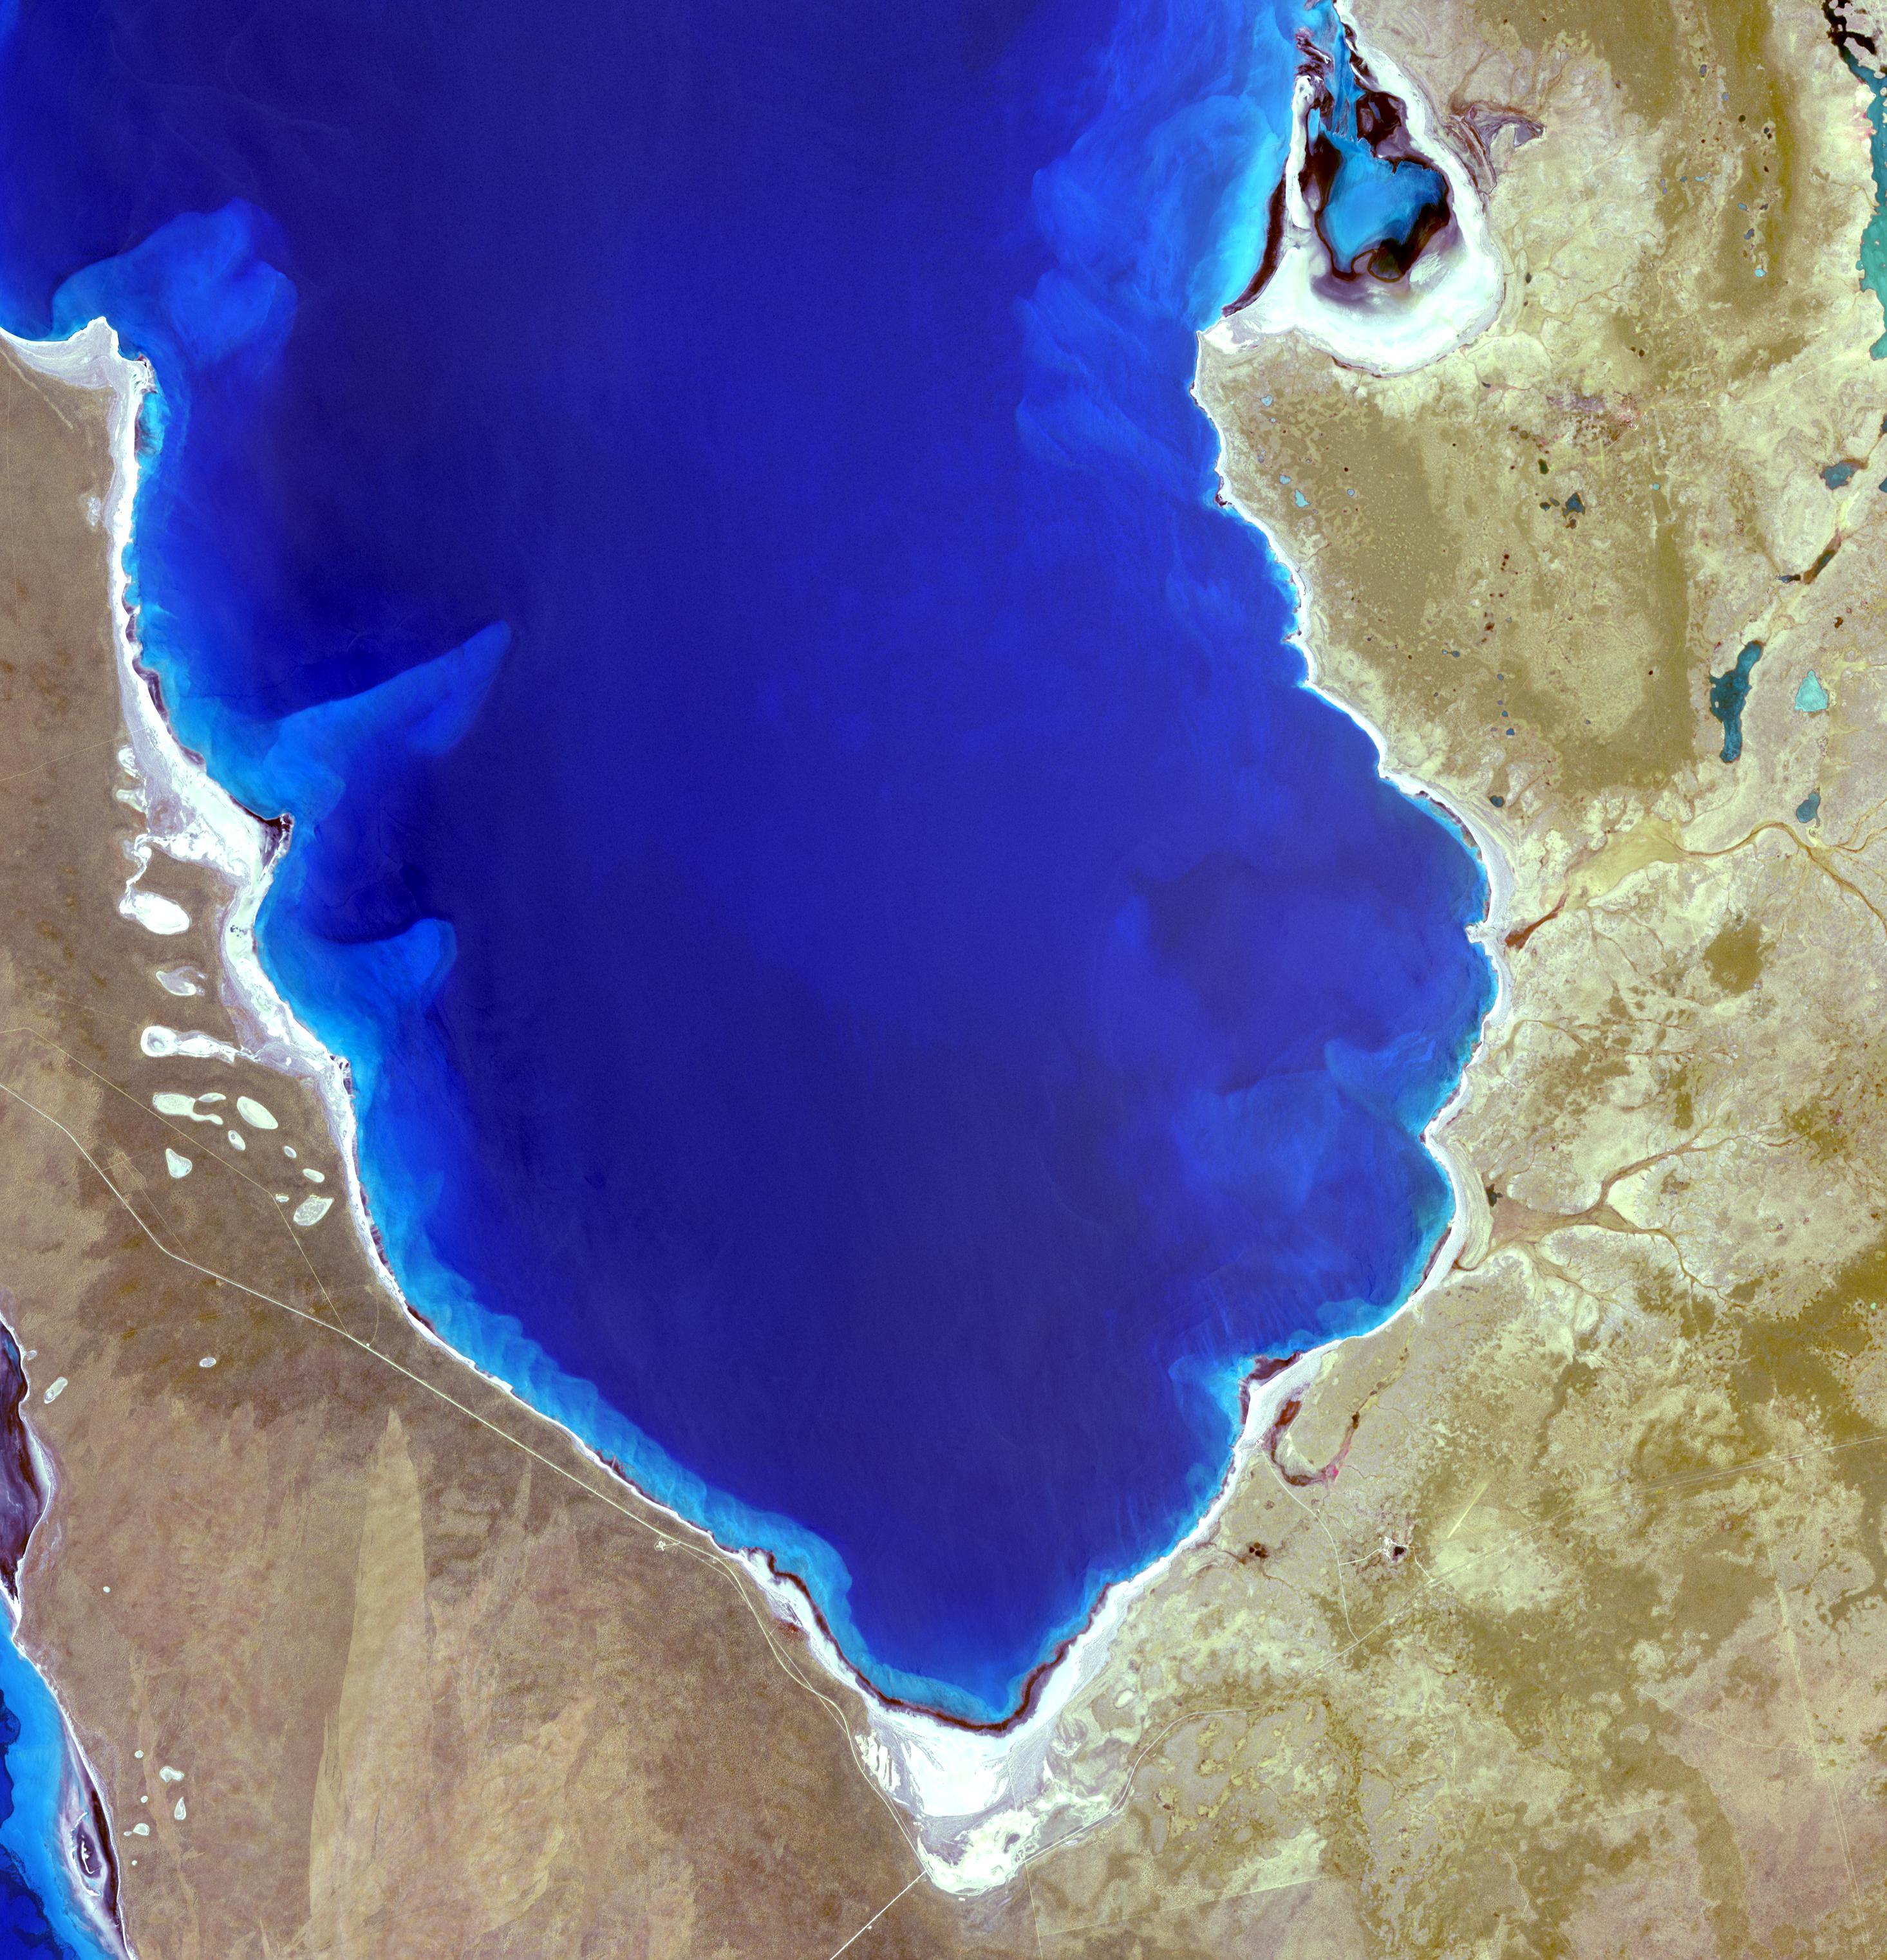

Shark Bay, Australia

Hamelin Pool Marine Nature Reserve is located in the Shark Bay World Heritage Site in Western Australia. It is one of the very few places in the world where living stromatolites can be found. These are the first living examples of structures built by cyanobacteria. These bacteria are direct descendants of the oldest form of photosynthetic life on earth, dating back 3,500 million years (Wikipedia). The image was acquired December 30, 2010, covers an area of 34 x 46 km, and is located at 26.4 degrees south latitude, 114.1 degrees east longitude. With its 14 spectral bands from the visible to the thermal infrared wavelength region and its high spatial resolution of 15 to 90 meters (about 50 to 300 feet), ASTER images Earth to map and monitor the changing surface of our planet. ASTER is one of five Earth-observing instruments launched Dec. 18, 1999, on Terra. The instrument was built by Japan's Ministry of Economy, Trade and Industry. A joint U.S./Japan science team is responsible for validation and calibration of the instrument and data products. The broad spectral coverage and high spectral resolution of ASTER provides scientists in numerous disciplines with critical information for surface mapping and monitoring of dynamic conditions and temporal change. Example applications are: monitoring glacial advances and retreats; monitoring potentially active volcanoes; identifying crop stress; determining cloud morphology and physical properties; wetlands evaluation; thermal pollution monitoring; coral reef degradation; surface temperature mapping of soils and geology; and measuring surface heat balance. The U.S. science team is located at NASA's Jet Propulsion Laboratory, Pasadena, Calif. The Terra mission is part of NASA's Science Mission Directorate, Washington, D.C.

Credit: NASA/GSFC/METI/ERSDAC/JAROS, and U.S./Japan ASTER Science Team Image Addition Date: 2013-03-15